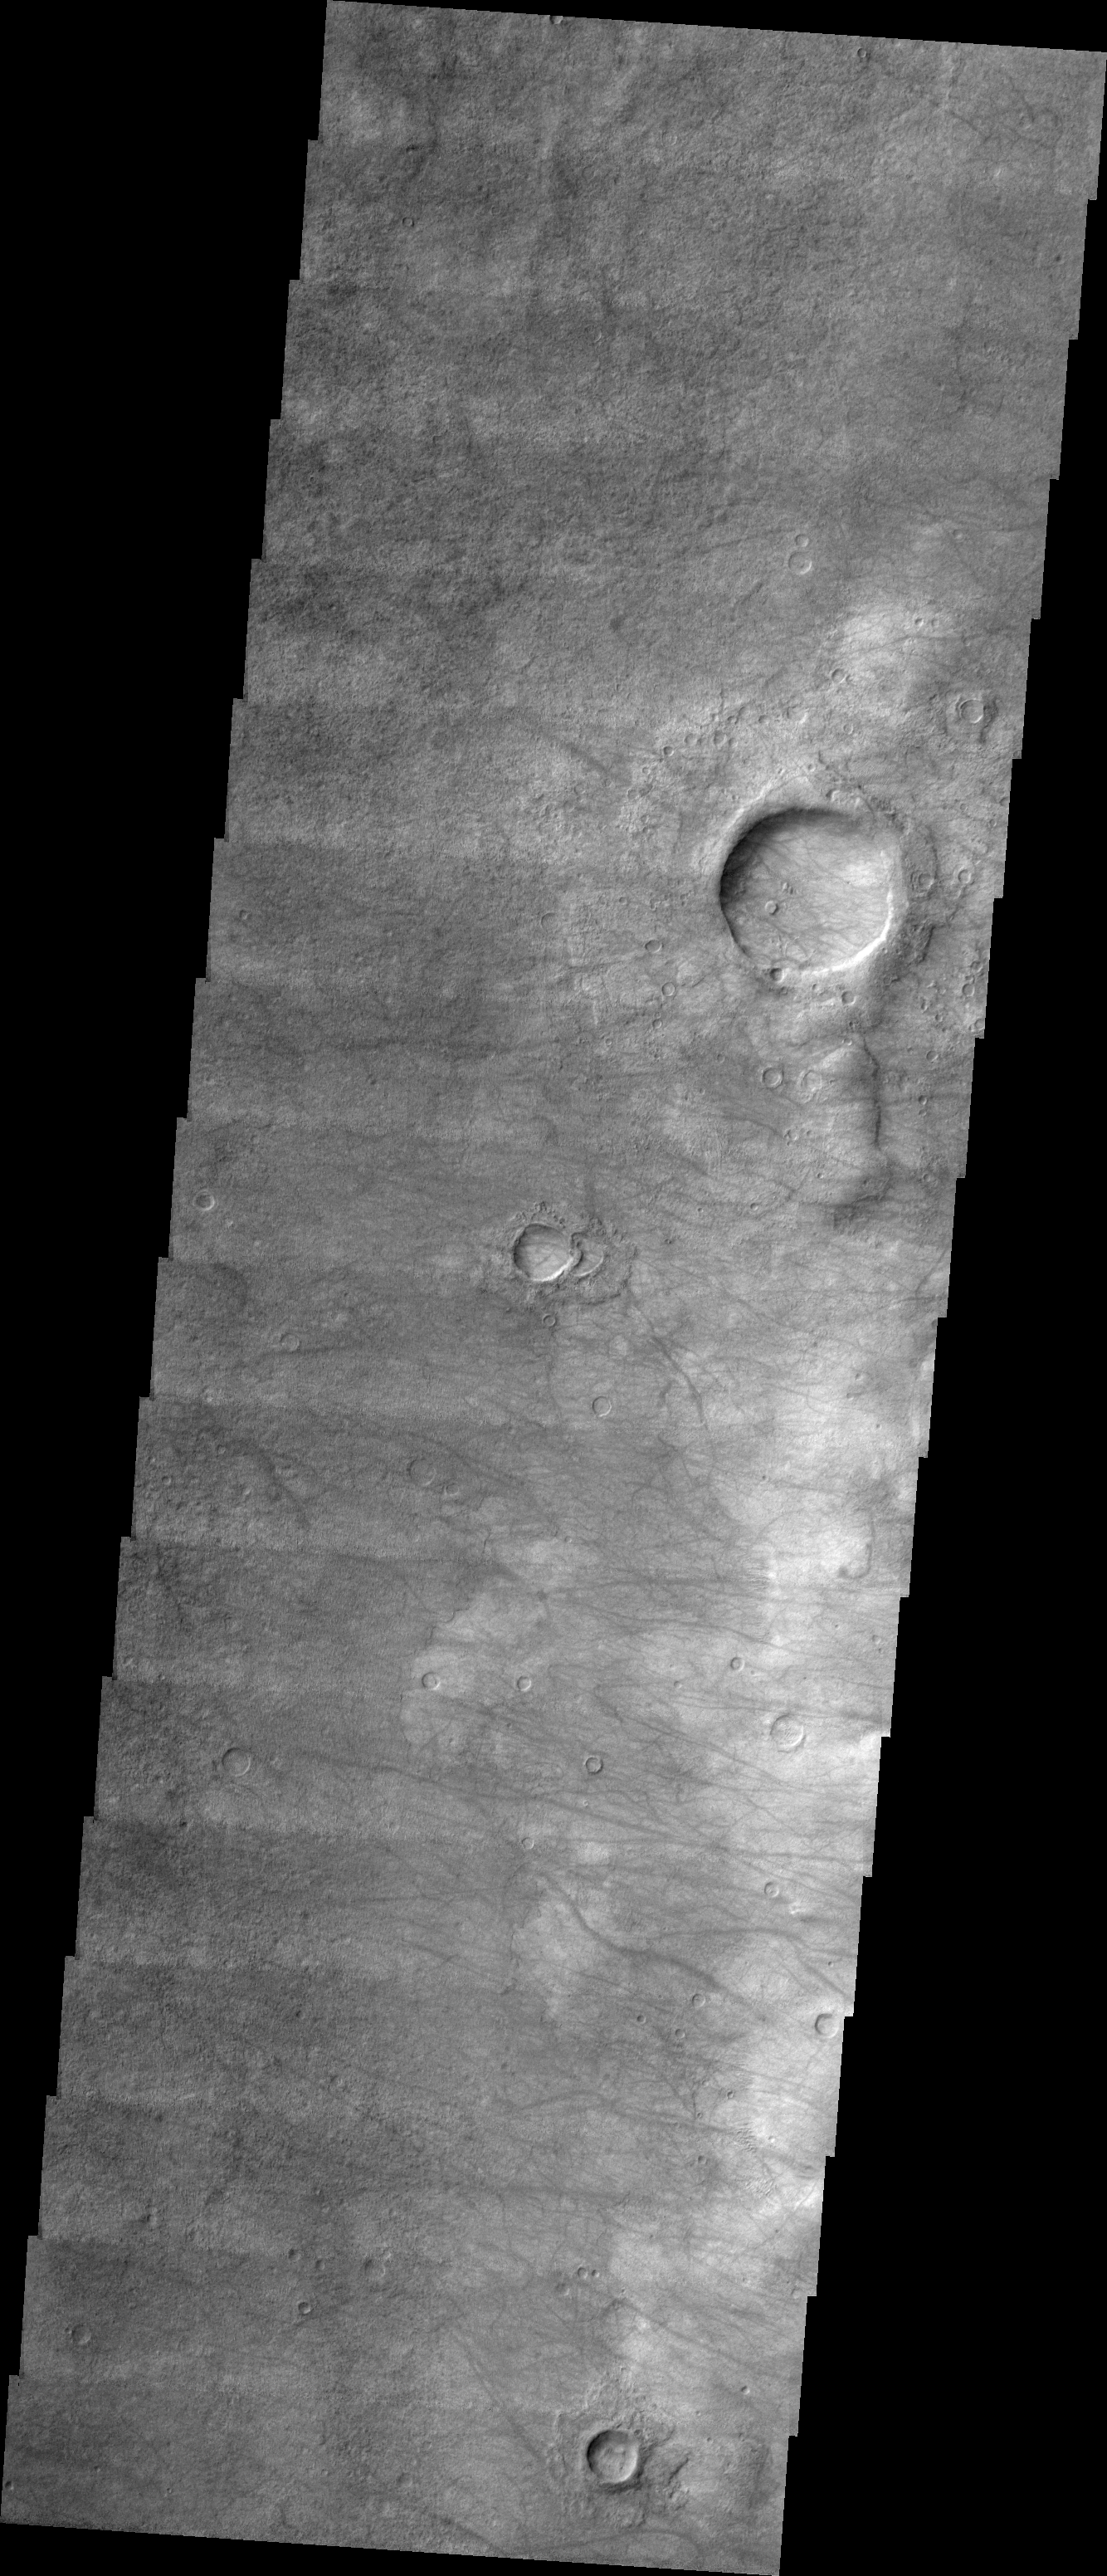

Kaiser Crater Dust Devils

Released 7 July 2004

The atmosphere of Mars is a dynamic system. Water-ice clouds, fog, and hazes can make imaging the surface from space difficult. Dust storms can grow from local disturbances to global sizes, through which imaging is impossible. Seasonal temperature changes are the usual drivers in cloud and dust storm development and growth.

Eons of atmospheric dust storm activity has left its mark on the surface of Mars. Dust carried aloft by the wind has settled out on every available surface; sand dunes have been created and moved by centuries of wind; and the effect of continual sand-blasting has modified many regions of Mars, creating yardangs and other unusual surface forms.

Today’s dust devil tracks are not a prominent as yesterday’s (see PIA06453). This may be a factor of their age or of the composition of the surface material. These tracks are generally longer than the ones in yesterday’s image. These tracks occur on the floor of Kaiser Crater.

Image information: VIS instrument. Latitude -46.6, Longitude 17.7 East (342.3 West). 19 meter/pixel resolution.

Note: this THEMIS visual image has not been radiometrically nor geometrically calibrated for this preliminary release. An empirical correction has been performed to remove instrumental effects. A linear shift has been applied in the cross-track and down-track direction to approximate spacecraft and planetary motion. Fully calibrated and geometrically projected images will be released through the Planetary Data System in accordance with Project policies at a later time.

NASA’s Jet Propulsion Laboratory manages the 2001 Mars Odyssey mission for NASA’s Office of Space Science, Washington, D.C. The Thermal Emission Imaging System (THEMIS) was developed by Arizona State University, Tempe, in collaboration with Raytheon Santa Barbara Remote Sensing. The THEMIS investigation is led by Dr. Philip Christensen at Arizona State University. Lockheed Martin Astronautics, Denver, is the prime contractor for the Odyssey project, and developed and built the orbiter. Mission operations are conducted jointly from Lockheed Martin and from JPL, a division of the California Institute of Technology in Pasadena.

Credit: NASA/JPL/Arizona State University